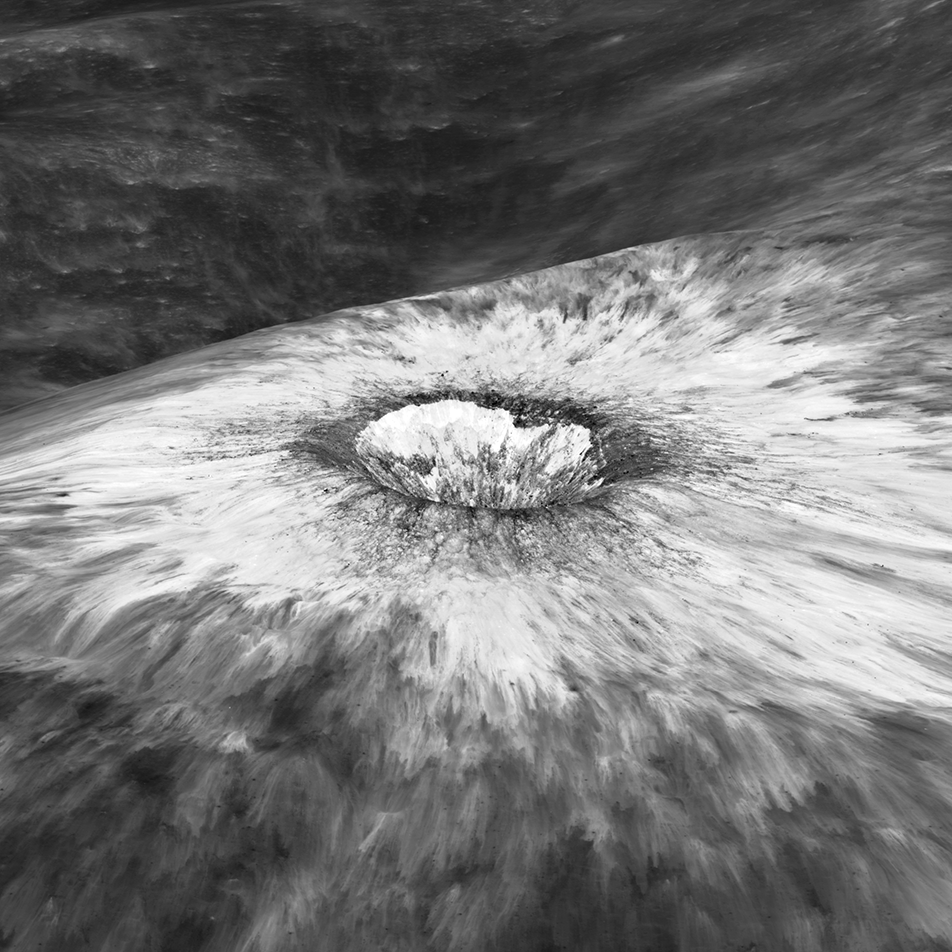

Chappy Oblique

Looking east to west across the rim and down into Chaplygin crater reveals this beautiful example of a fresh young crater and its perfectly preserved ejecta blanket. The delicate patterns of flow across, over, and down local topography clearly show that ejecta traveled as a ground hugging flow for great distances, rather than simply being tossed out on a ballistic trajectory. Very near the rim lies a dark, lacy, discontinuous crust of now frozen impact melt. Clearly this dark material is on top of the bright material so it was the very last material ejected from the crater. The melt was formed as the tremendous energy of impact was converted to heat and the lunar crust was melted at the impact point. As the crater rebounded and material sloughed down the walls of the deforming crater the melt was splashed out over the rim and froze. Its low reflectance is mostly due to a high percentage of glass because the melt cooled so quickly that minerals did not have time to crystallize. The fact that the delicate splash patterns are so well preserved testifies to the very young age of this crater. But how young? For comparison "Chappy" (informal name) is 200 m larger than Meteor crater (1200 m diameter) in Arizona, which is about 50,000 years old. Craters of this size form every 100,000 years or so on the Moon and the Earth. Since there are very few superposed craters on Chappy, and its ejecta is so perfectly preserved it may be much younger than Meteor crater. However, we can't know the true true absolute age of "Chappy" until we can obtain a sample of its impact melt for radiometric age dating.

Credit: NASA/Goddard/Arizona State University/LRO/LROC